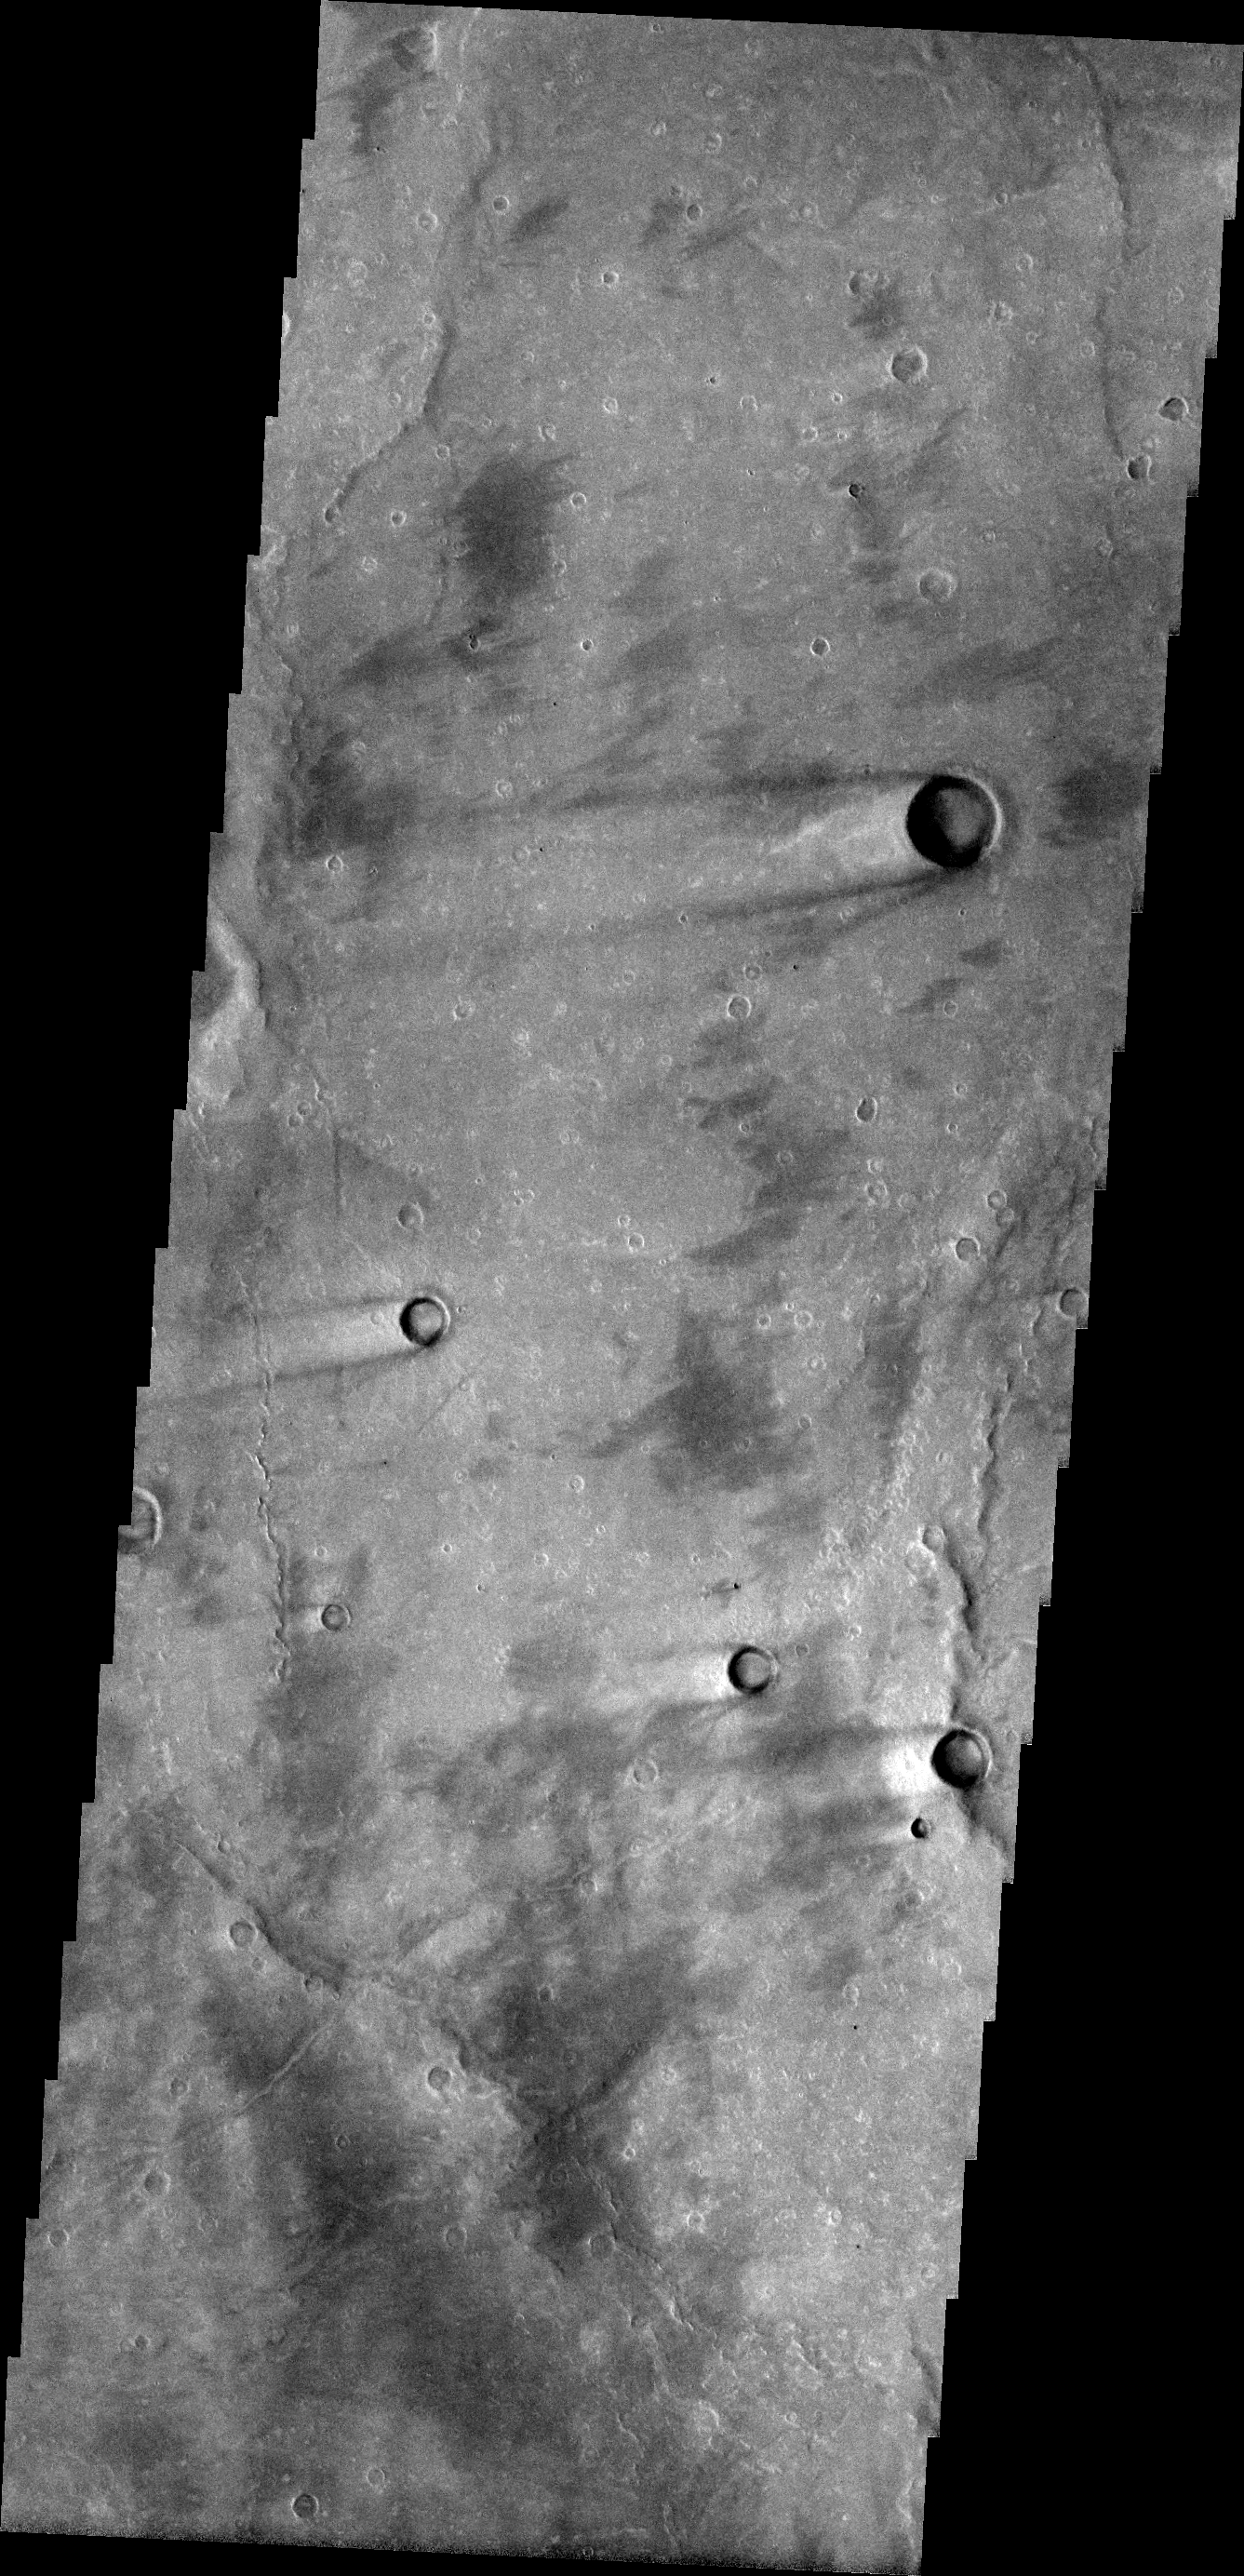

Windstreaks

This image shows a portion of the Syrtis Major Planum. There are several windstreaks with the classic dark rim/bright interior appearance. Some of the windstreaks also have an additional dark streak oriented further southward than the main streaks. This indicates a change in wind regime in the region.

Image information: VIS instrument. Latitude 9.4N, Longitude 69.4E. 18 meter/pixel resolution.

Please see the THEMIS Data Citation Note for details on crediting THEMIS images.

Note: this THEMIS visual image has not been radiometrically nor geometrically calibrated for this preliminary release. An empirical correction has been performed to remove instrumental effects. A linear shift has been applied in the cross-track and down-track direction to approximate spacecraft and planetary motion. Fully calibrated and geometrically projected images will be released through the Planetary Data System in accordance with Project policies at a later time.

NASA’s Jet Propulsion Laboratory manages the 2001 Mars Odyssey mission for NASA’s Office of Space Science, Washington, D.C. The Thermal Emission Imaging System (THEMIS) was developed by Arizona State University, Tempe, in collaboration with Raytheon Santa Barbara Remote Sensing. The THEMIS investigation is led by Dr. Philip Christensen at Arizona State University. Lockheed Martin Astronautics, Denver, is the prime contractor for the Odyssey project, and developed and built the orbiter. Mission operations are conducted jointly from Lockheed Martin and from JPL, a division of the California Institute of Technology in Pasadena.

Credit: NASA/JPL/ASU